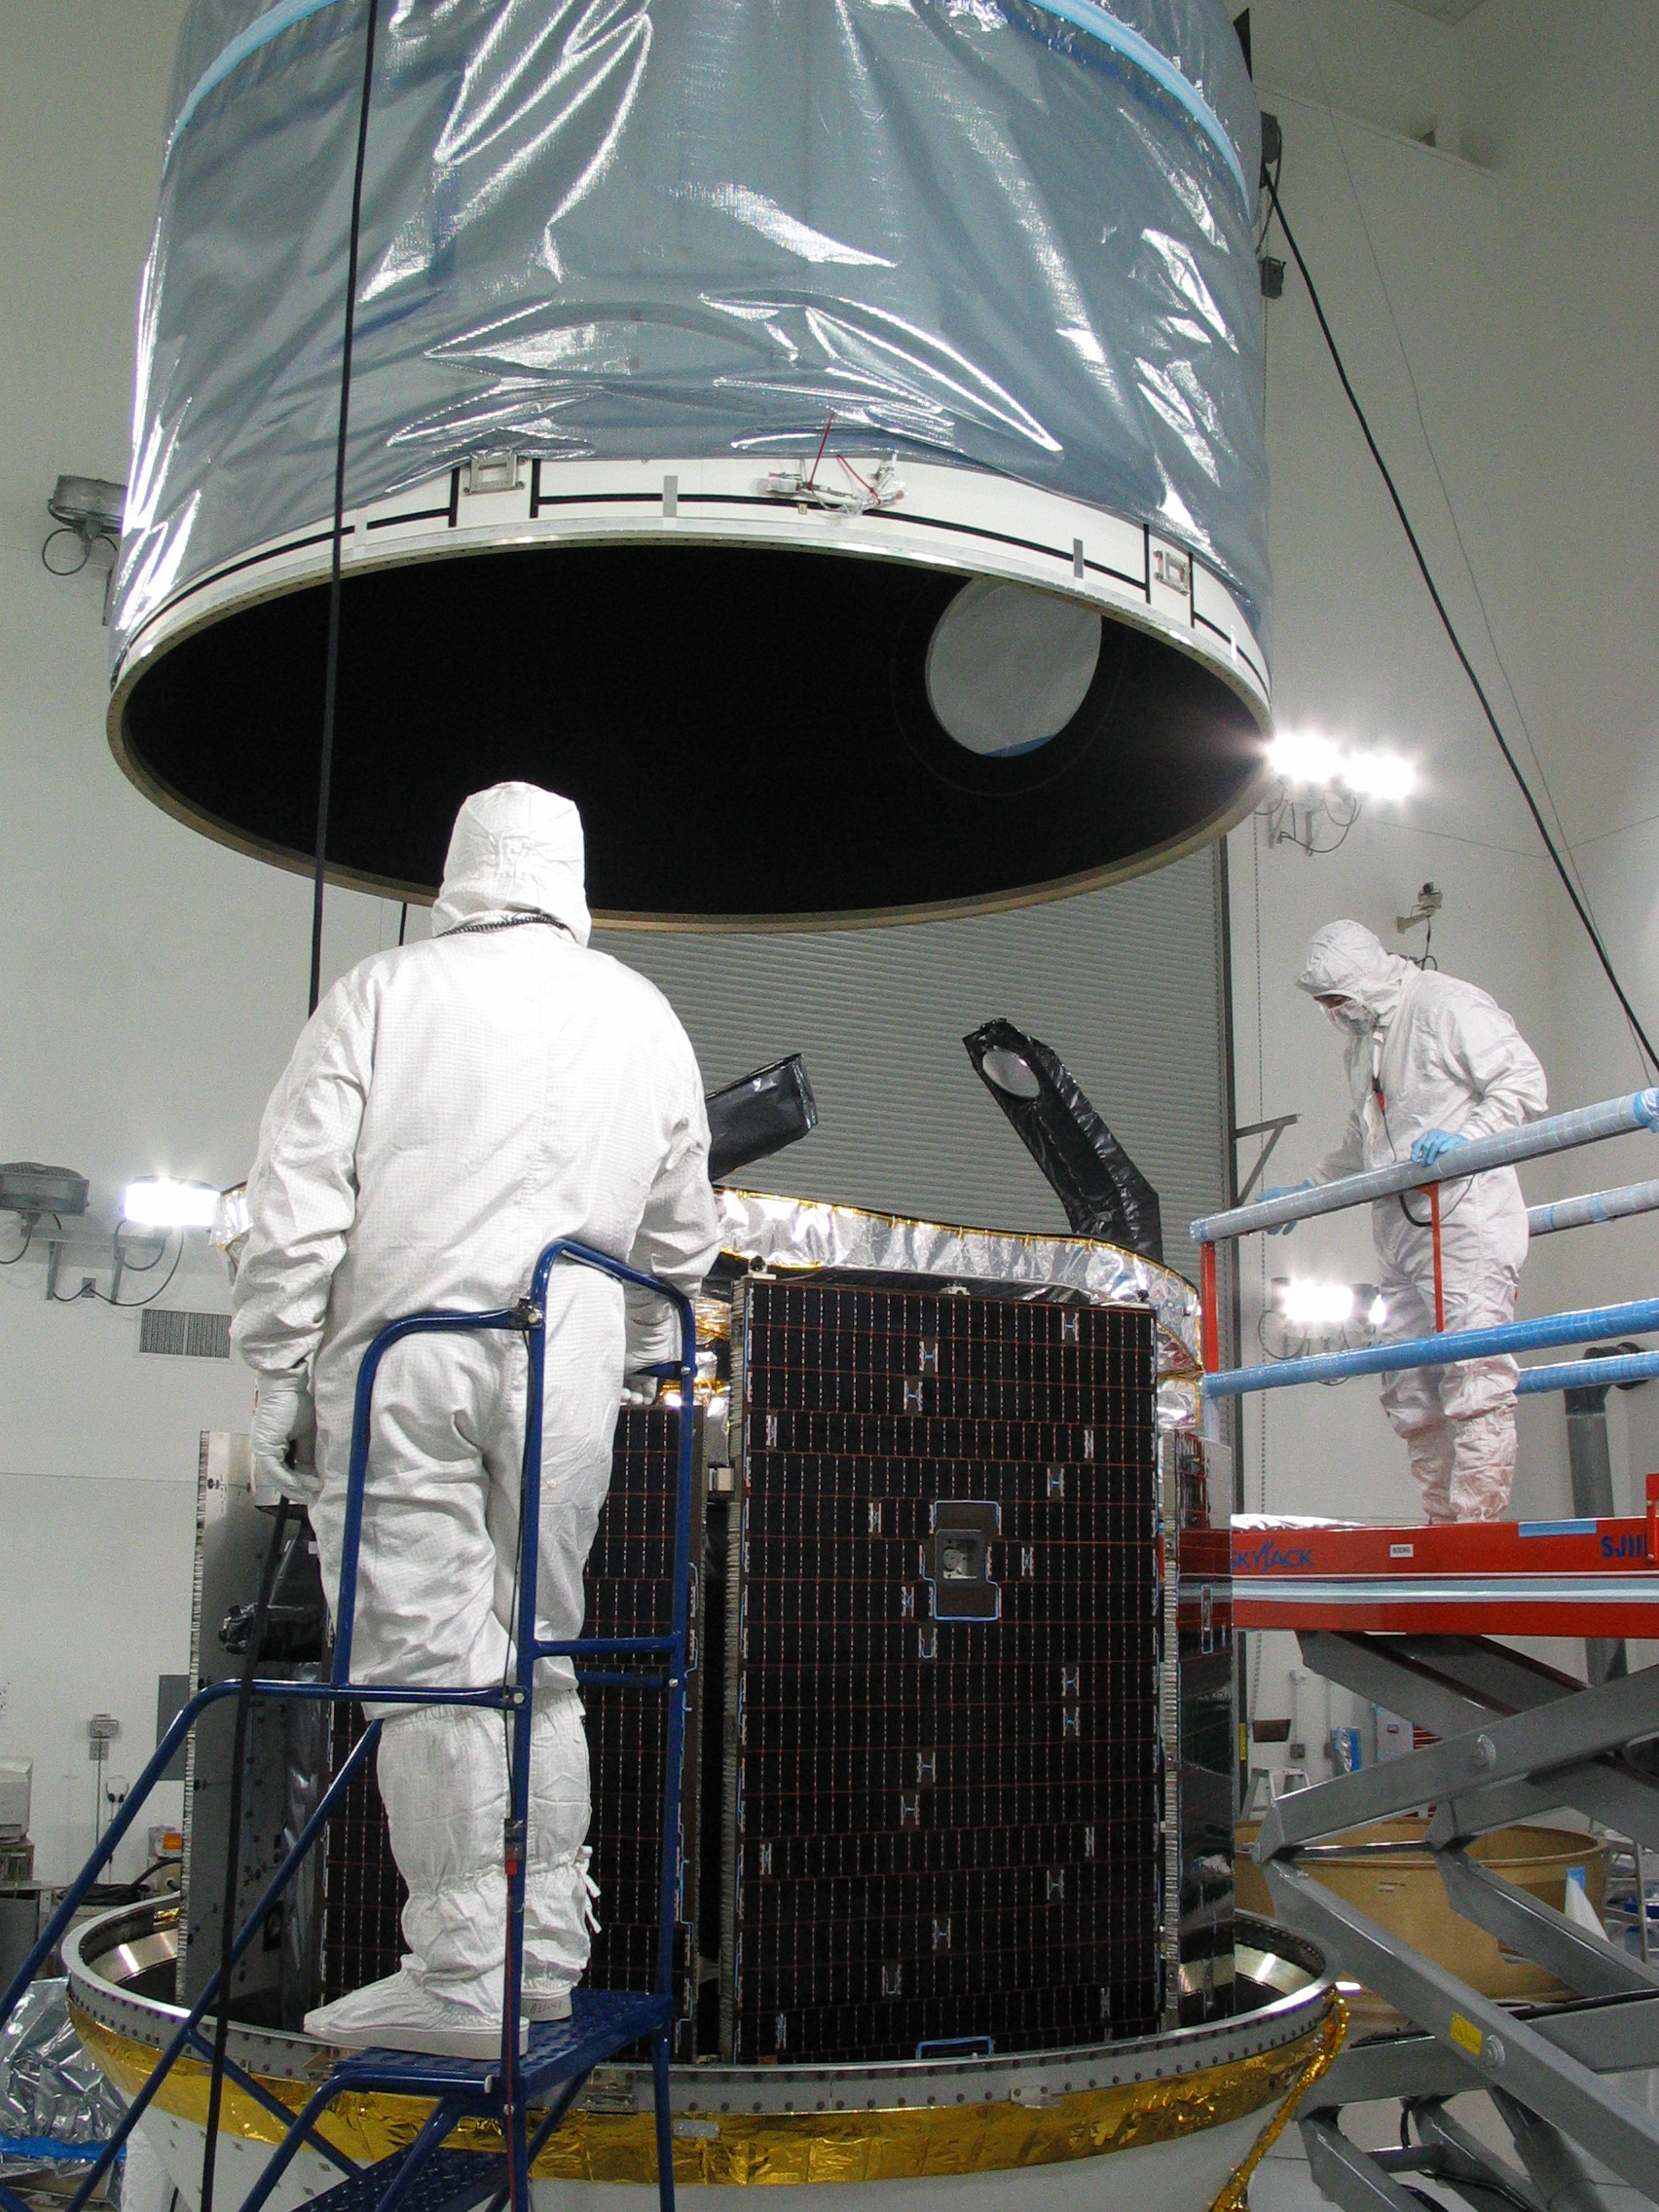

CloudSat Preps for Launch at Vandenberg Air Force Base, CA

The CloudSat spacecraft sits encapsulated within its Boeing Delta launch vehicle dual payload attach fitting at Vandenberg Air Force Base, Calif. CloudSat will share its ride to orbit late next month with NASA’s CALIPSO spacecraft. The two spacecraft are designed to reveal the secrets of clouds and aerosols.

Credit: NASA/JPL